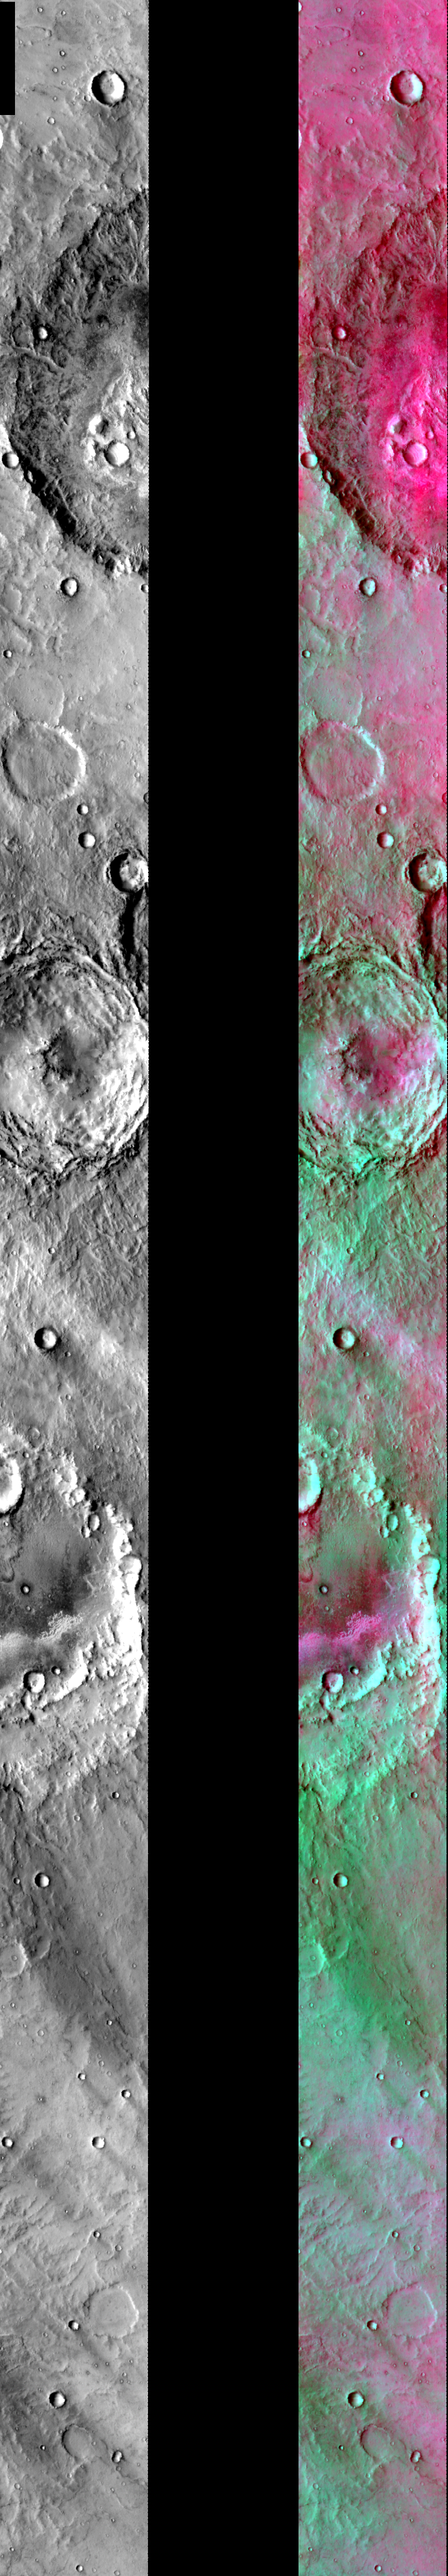

DCS in Hesperia Planum

Released July 30, 2004

This image shows two representations of the same infra-red image in Hesperia Planum, west of Herschel Crater. On the left is a grayscale image showing surface temperature, and on the right is a false-color composite made from 3 individual THEMIS bands. The false-color image is colorized using a technique called decorrelation stretch (DCS), which emphasizes the spectral differences between the bands to highlight compositional variations.

The two primary compositions that cover most of Mars – dust and basalt (probably in the form of sand) – are well represented in this image. In this image, the dust is green in color and the basalt is pink/magenta. The strongest basaltic signatures appear in the bottoms of craters, which act as topographic traps for the sand. Green dust streaks appear behind many of the smaller craters. The topographic relief of the crater prevents the wind from cleansing the dust from the surface. These features enable the determination of the prevailing wind direction in the region.

Image information: IR instrument. Latitude -16.6, Longitude 119.3 East (240.7 West). 100 meter/pixel resolution.

Note: this THEMIS visual image has not been radiometrically nor geometrically calibrated for this preliminary release. An empirical correction has been performed to remove instrumental effects. A linear shift has been applied in the cross-track and down-track direction to approximate spacecraft and planetary motion. Fully calibrated and geometrically projected images will be released through the Planetary Data System in accordance with Project policies at a later time.

NASA’s Jet Propulsion Laboratory manages the 2001 Mars Odyssey mission for NASA’s Office of Space Science, Washington, D.C. The Thermal Emission Imaging System (THEMIS) was developed by Arizona State University, Tempe, in collaboration with Raytheon Santa Barbara Remote Sensing. The THEMIS investigation is led by Dr. Philip Christensen at Arizona State University. Lockheed Martin Astronautics, Denver, is the prime contractor for the Odyssey project, and developed and built the orbiter. Mission operations are conducted jointly from Lockheed Martin and from JPL, a division of the California Institute of Technology in Pasadena.

Credit: NASA/JPL/Arizona State University